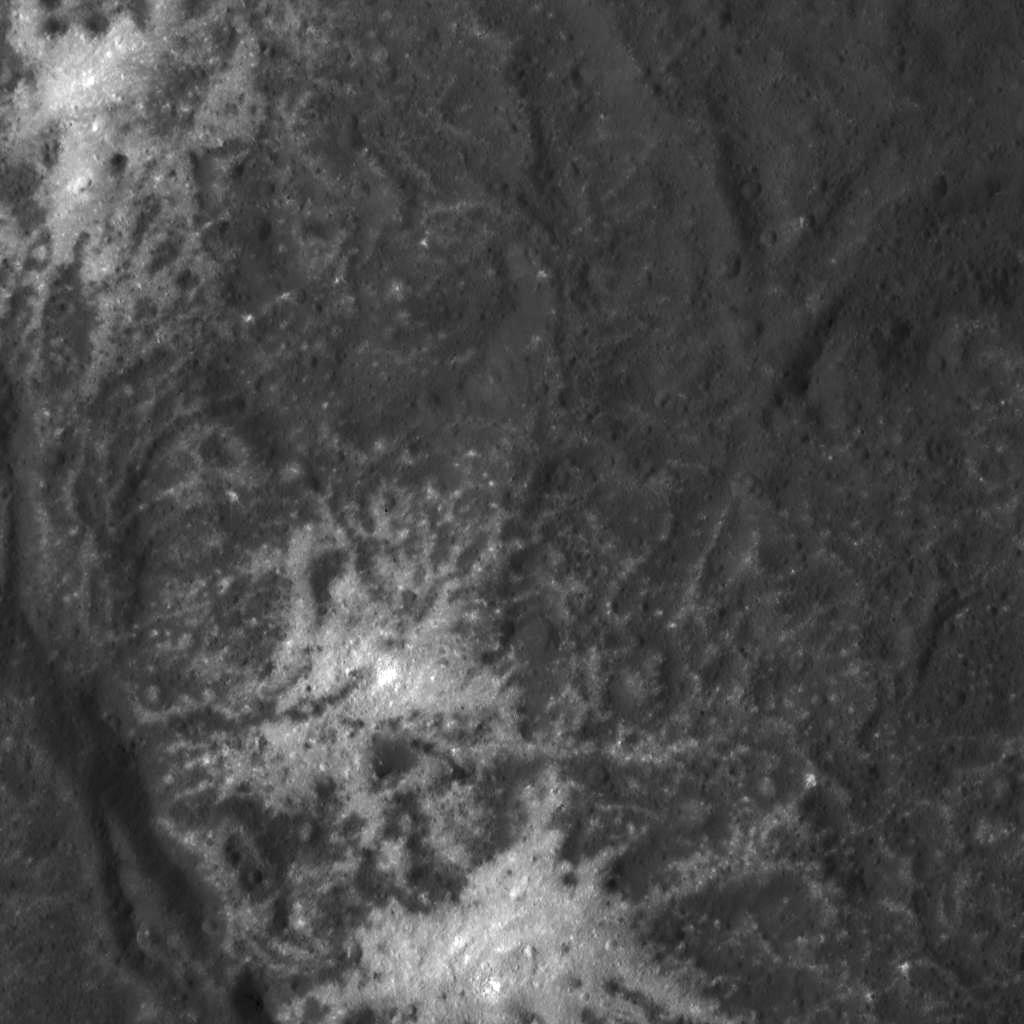

Detail of the Vinalia Faculae in Occator Crater

This image was obtained by NASA’s Dawn spacecraft on July 1, 2018 from an altitude of about 29 miles (46 kilometers).

The center of this picture is located at about 20.8 degrees north latitude and 241.2 degrees east longitude.

Dawn’s mission is managed by JPL for NASA’s Science Mission Directorate in Washington. Dawn is a project of the directorates Discovery Program, managed by NASA’s Marshall Space Flight Center in Huntsville, Alabama. JPL is responsible for overall Dawn mission science. Orbital ATK Inc., in Dulles, Virginia, designed and built the spacecraft. The German Aerospace Center, Max Planck Institute for Solar System Research, Italian Space Agency and Italian National Astrophysical Institute are international partners on the mission team.

Credit: NASA/JPL-Caltech/UCLA/MPS/DLR/IDA